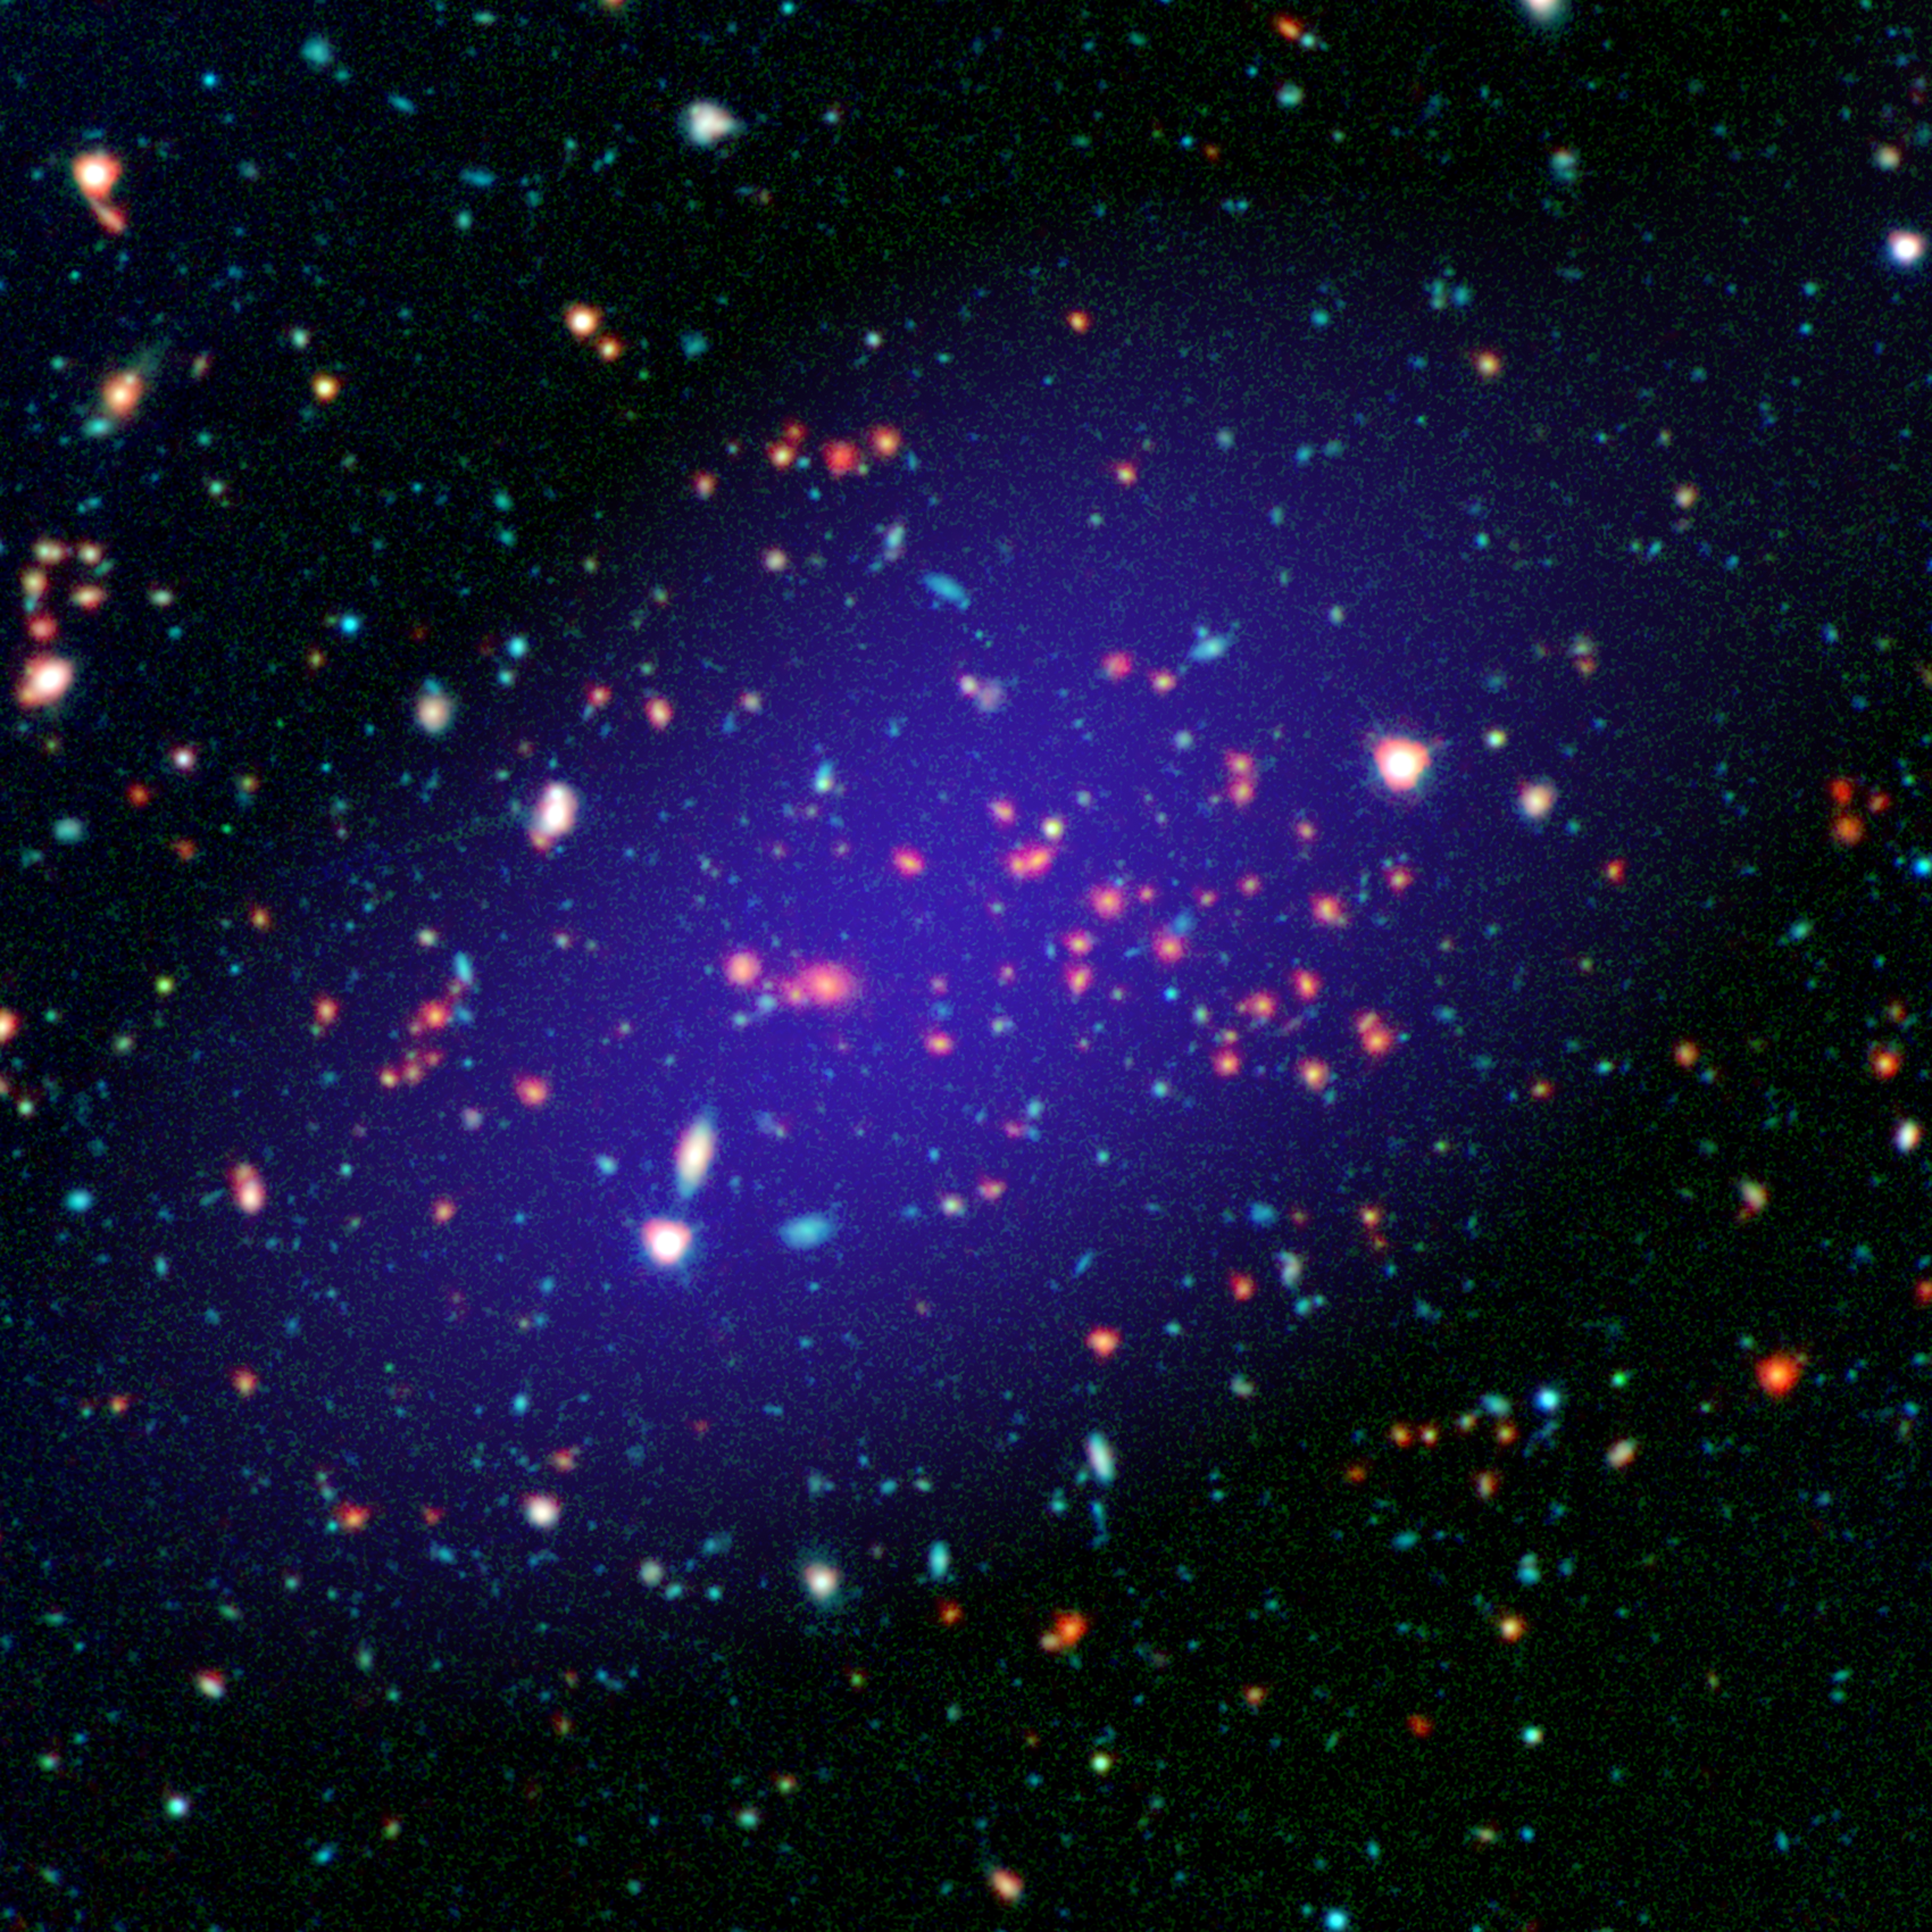

A Giant Gathering of Galaxies

The galaxy cluster called MOO J1142+1527 can be seen here as it existed when light left it 8.5 billion years ago. The red galaxies at the center of the image make up the heart of the galaxy cluster.

This color image is constructed from multi-wavelength observations: Infrared observations from NASA’s Spitzer Space Telescope are shown in red; near-infrared and visible light captured by the Gemini Observatory atop Mauna Kea in Hawaii is green and blue; and radio light from the Combined Array for Research in Millimeter-wave Astronomy (CARMA), near Owens Valley in California, is purple.

In addition to galaxies, clusters also contain a reservoir of hot gas with temperatures in the tens of millions of degrees Celsius/Kelvin. CARMA was used to detect this gas, and to determine the mass of this cluster.

JPL manages the Spitzer Space Telescope mission for NASA’s Science Mission Directorate, Washington. Science operations are conducted at the Spitzer Science Center at the California Institute of Technology in Pasadena. Spacecraft operations are based at Lockheed Martin Space Systems Company, Littleton, Colorado. Data are archived at the Infrared Science Archive housed at the Infrared Processing and Analysis Center at Caltech. Caltech manages JPL for NASA.

Credit: NASA/JPL-Caltech/Gemini/CARMA